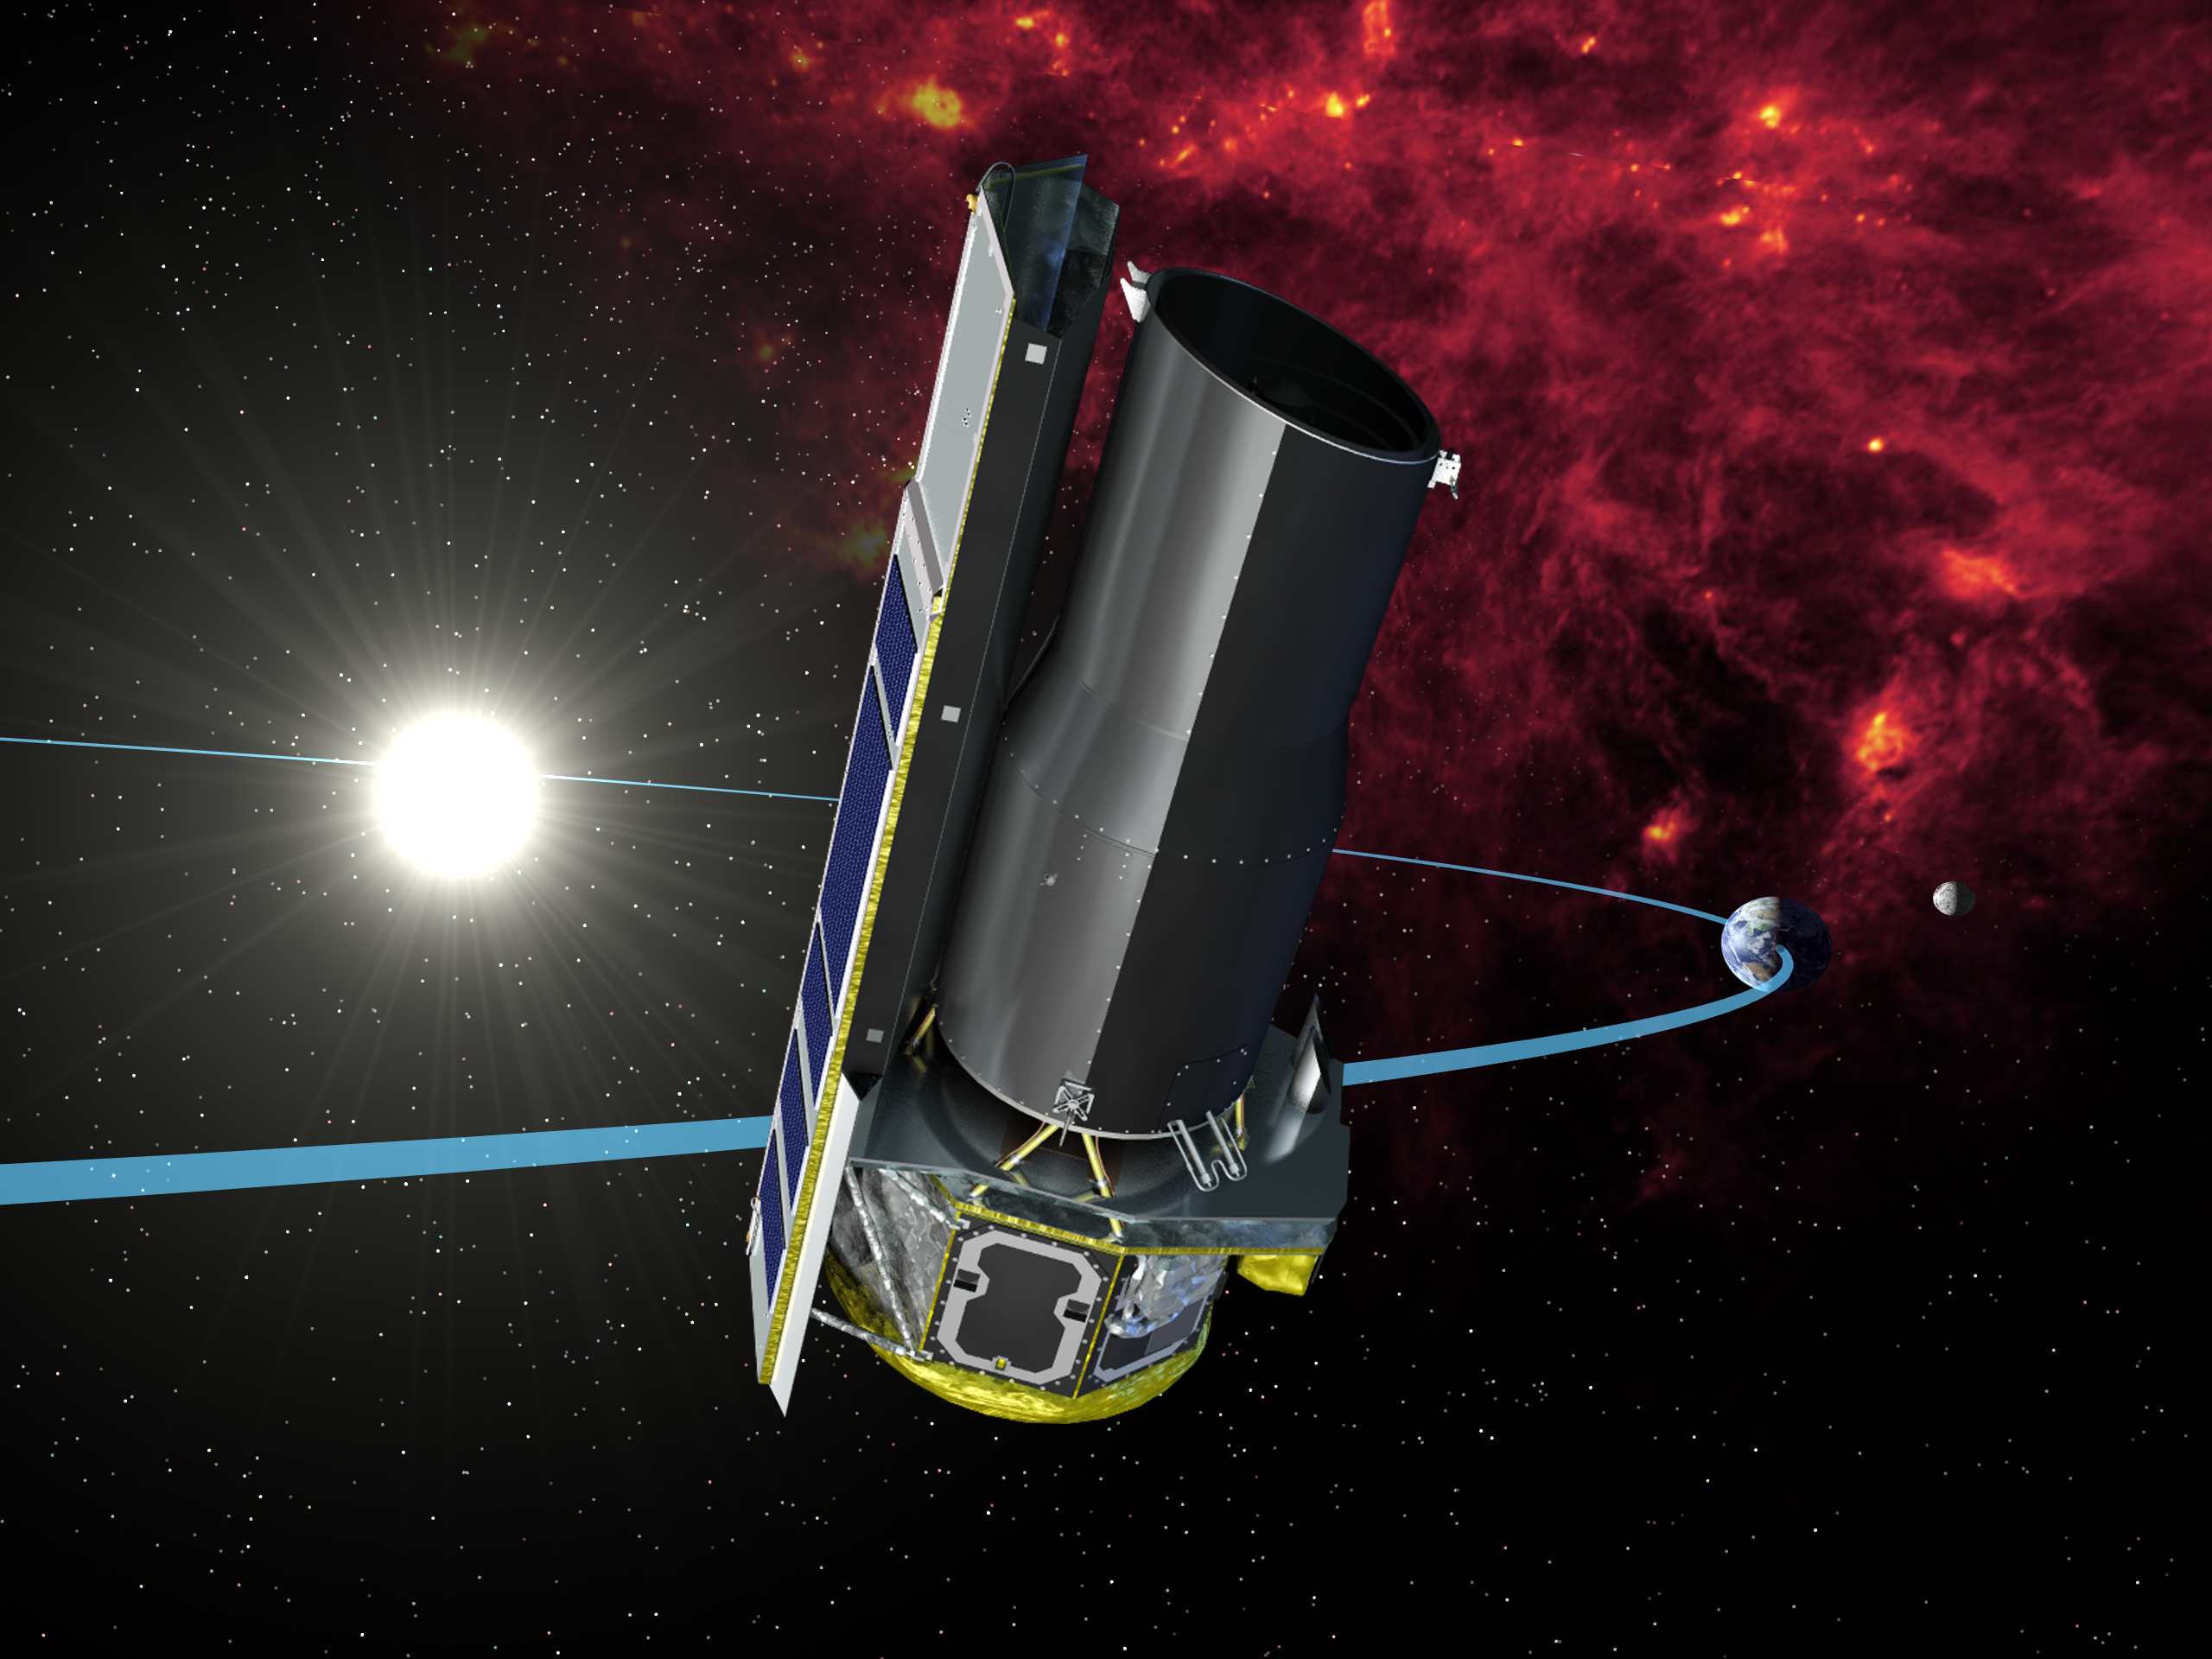

Artist Rendition of Spitzer in its Heliocentric Orbit

Rather than orbiting the Earth, the Spitzer Space Telescope orbits the Sun, trailing behind the Earth. This artist concept depicts its orbit.

Credit: NASA/JPL-Caltech/R. Hurt (SSC)